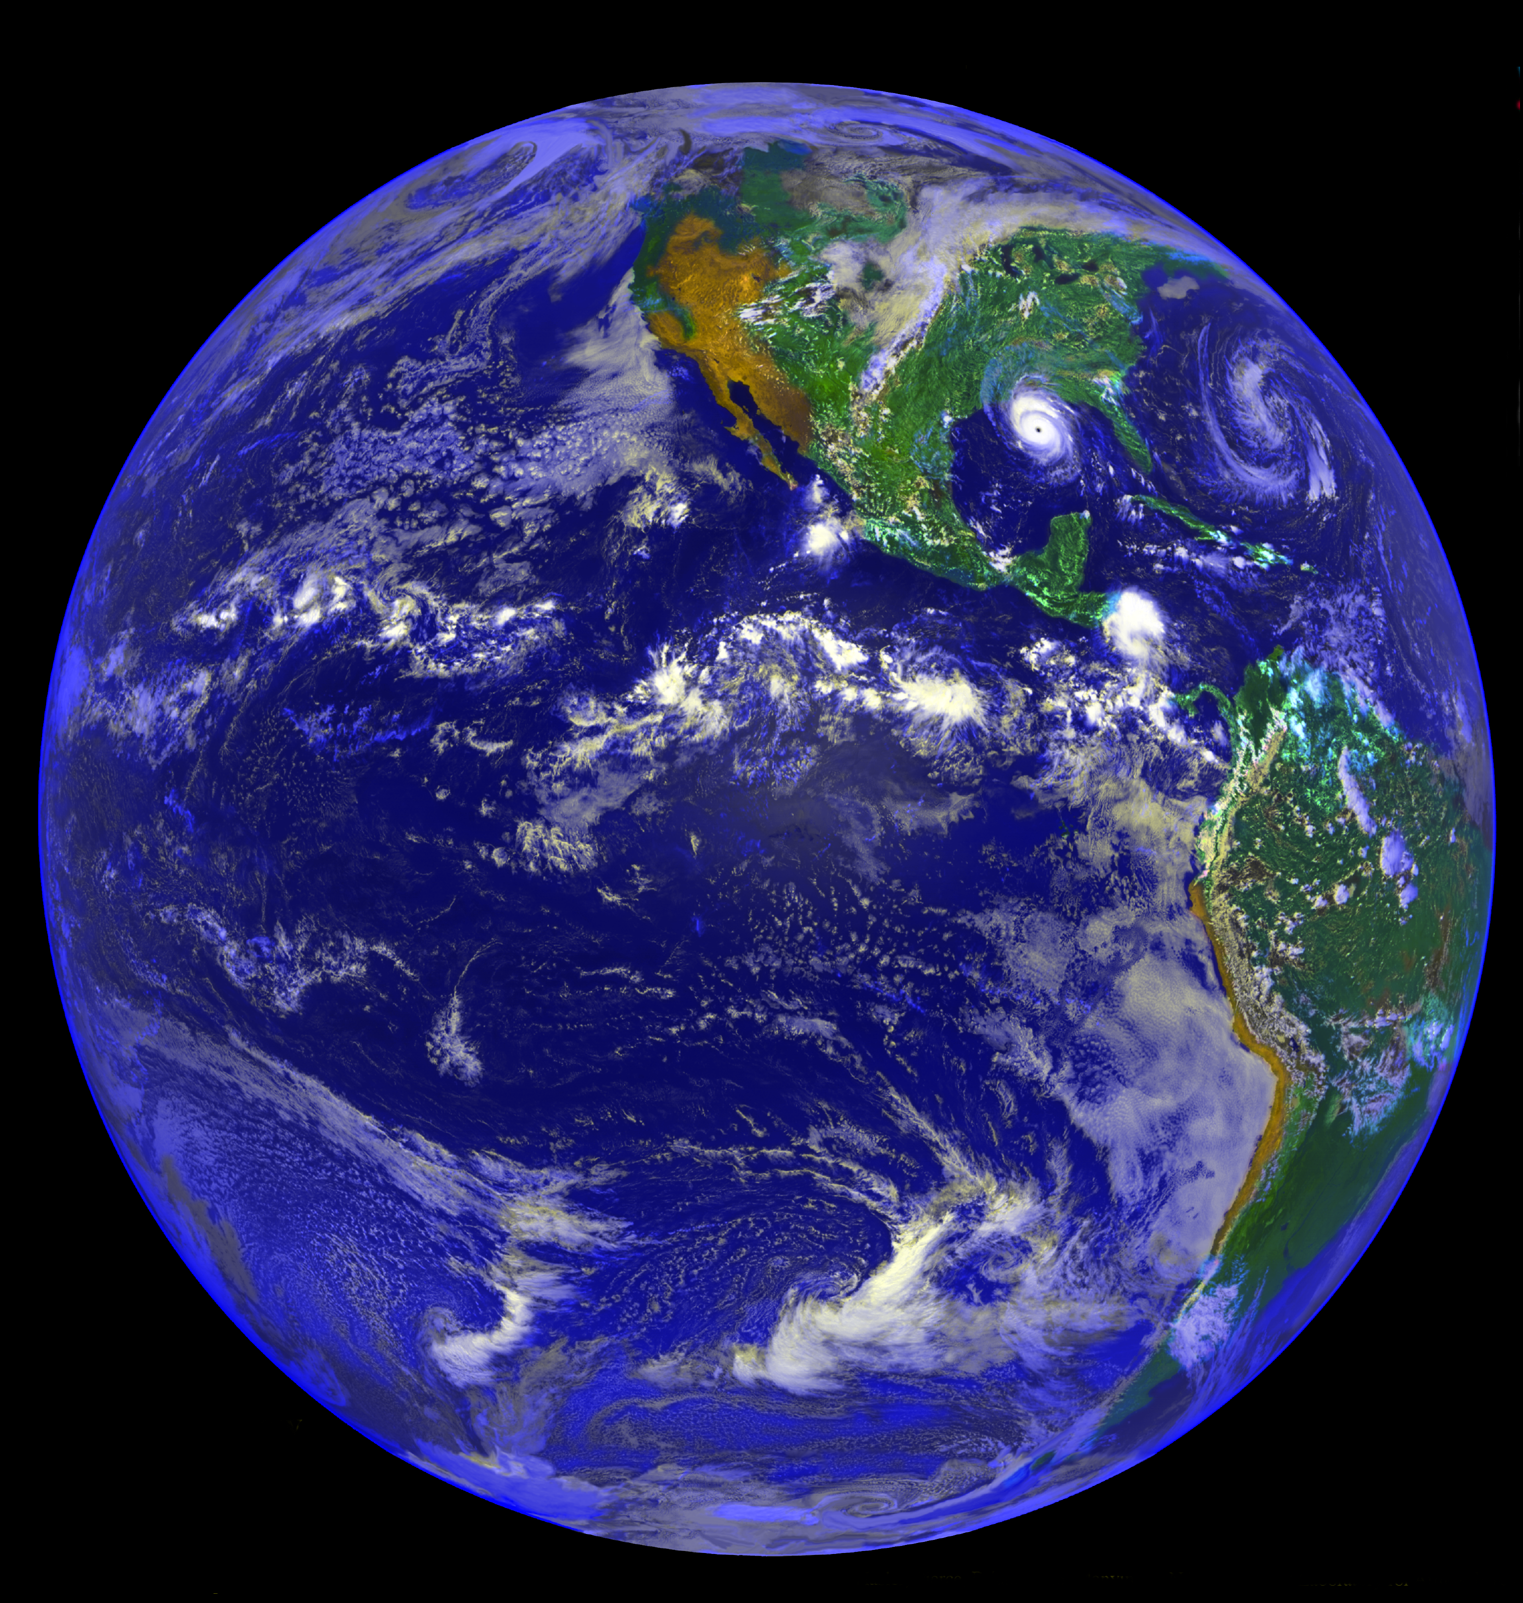

The Americas and Hurricane Andrew

Image taken on August 25, 1992 by NOAA GOES-7 of the Americas and Hurricane Andrew.

Photo Credit: Image produced by F. Hasler, M. Jentoft-Nilsen, H. Pierce, K. Palaniappan, and M. Manyin. NASA Goddard Lab for Atmospheres – Data from National Oceanic and Atmospheric Administration (NOAA).

Credit: NASA/JPL/GSFC